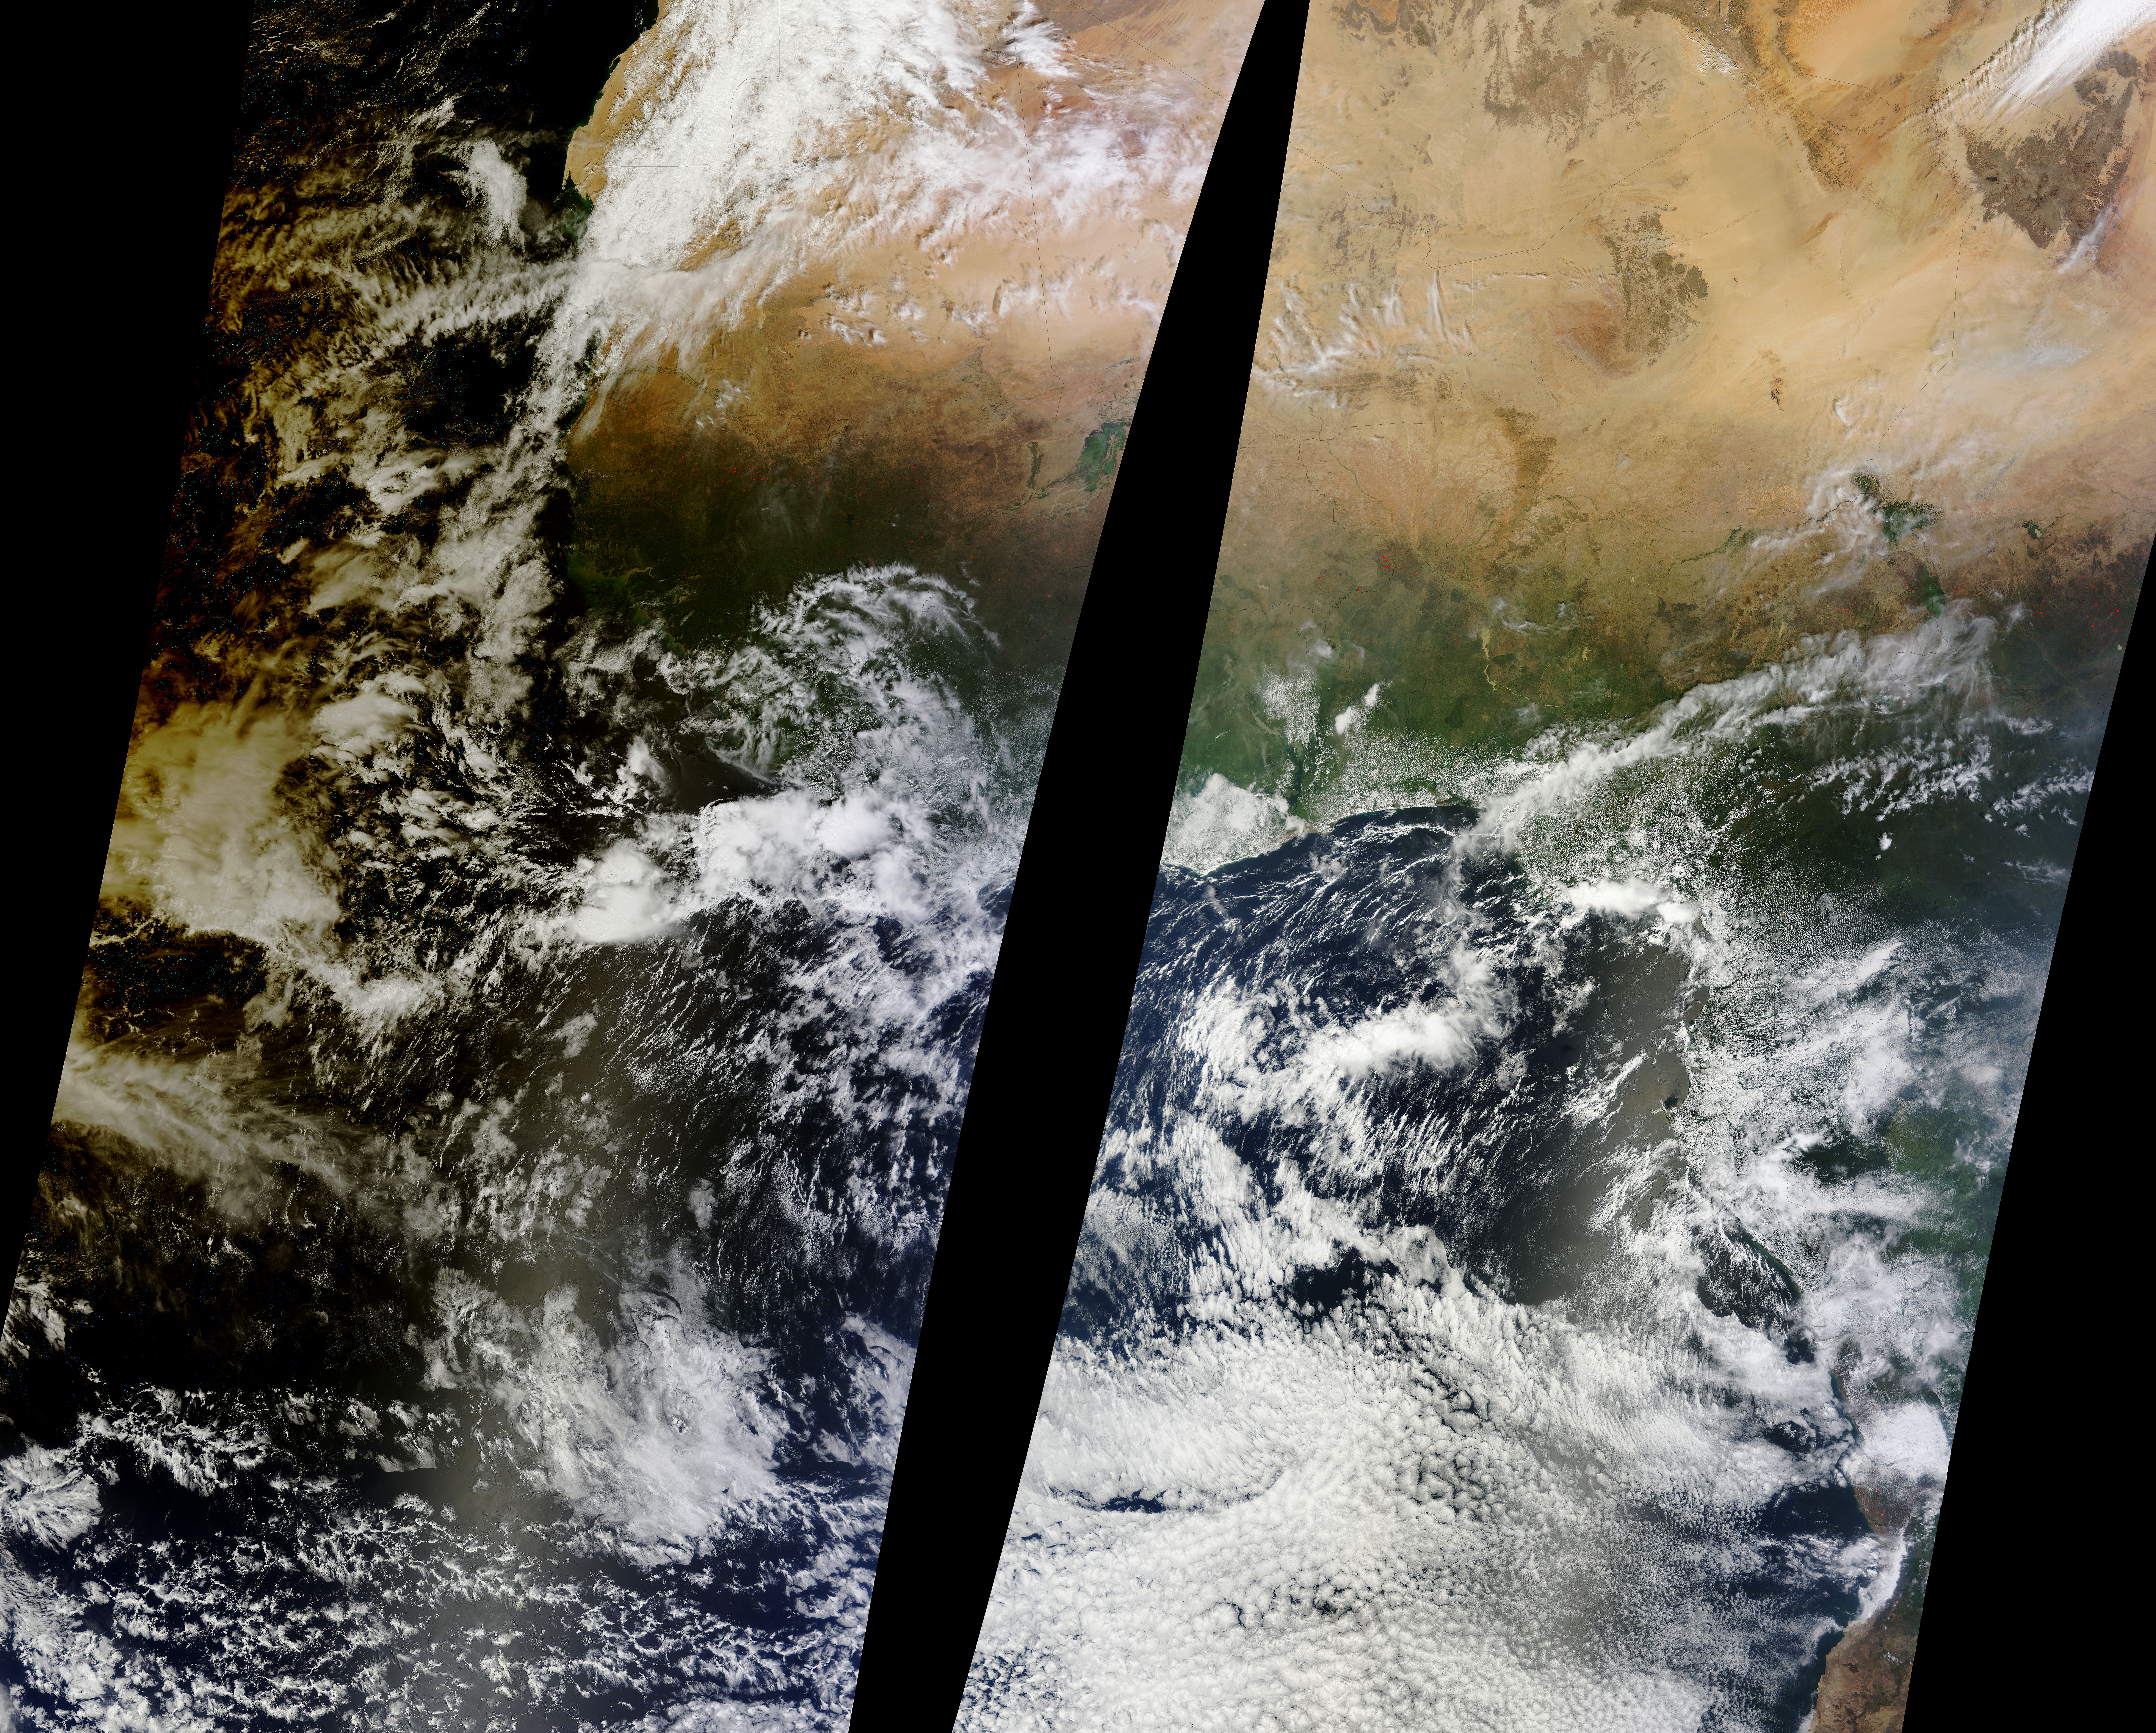

Lunar Umbra (solar eclipse shadow) over western Africa

Solar eclipse over western Africa (morning overpass) at 11:45 UTC. Satellite: Terra A rare “hybrid” solar eclipse occurred on 03 November 2013, which began over the western Atlantic Ocean as an annular eclipse and transitioned into a full total solar eclipse for observers along the narrow path of totality in the far eastern Atlantic and over parts of Africa. The Lunar Umbra (or solar eclipse shadow) could be seen tracking rapidly southeastward across the Atlantic Ocean.

Credit: NASA/GSFC/Jeff Schmaltz/MODIS Land Rapid Response Team